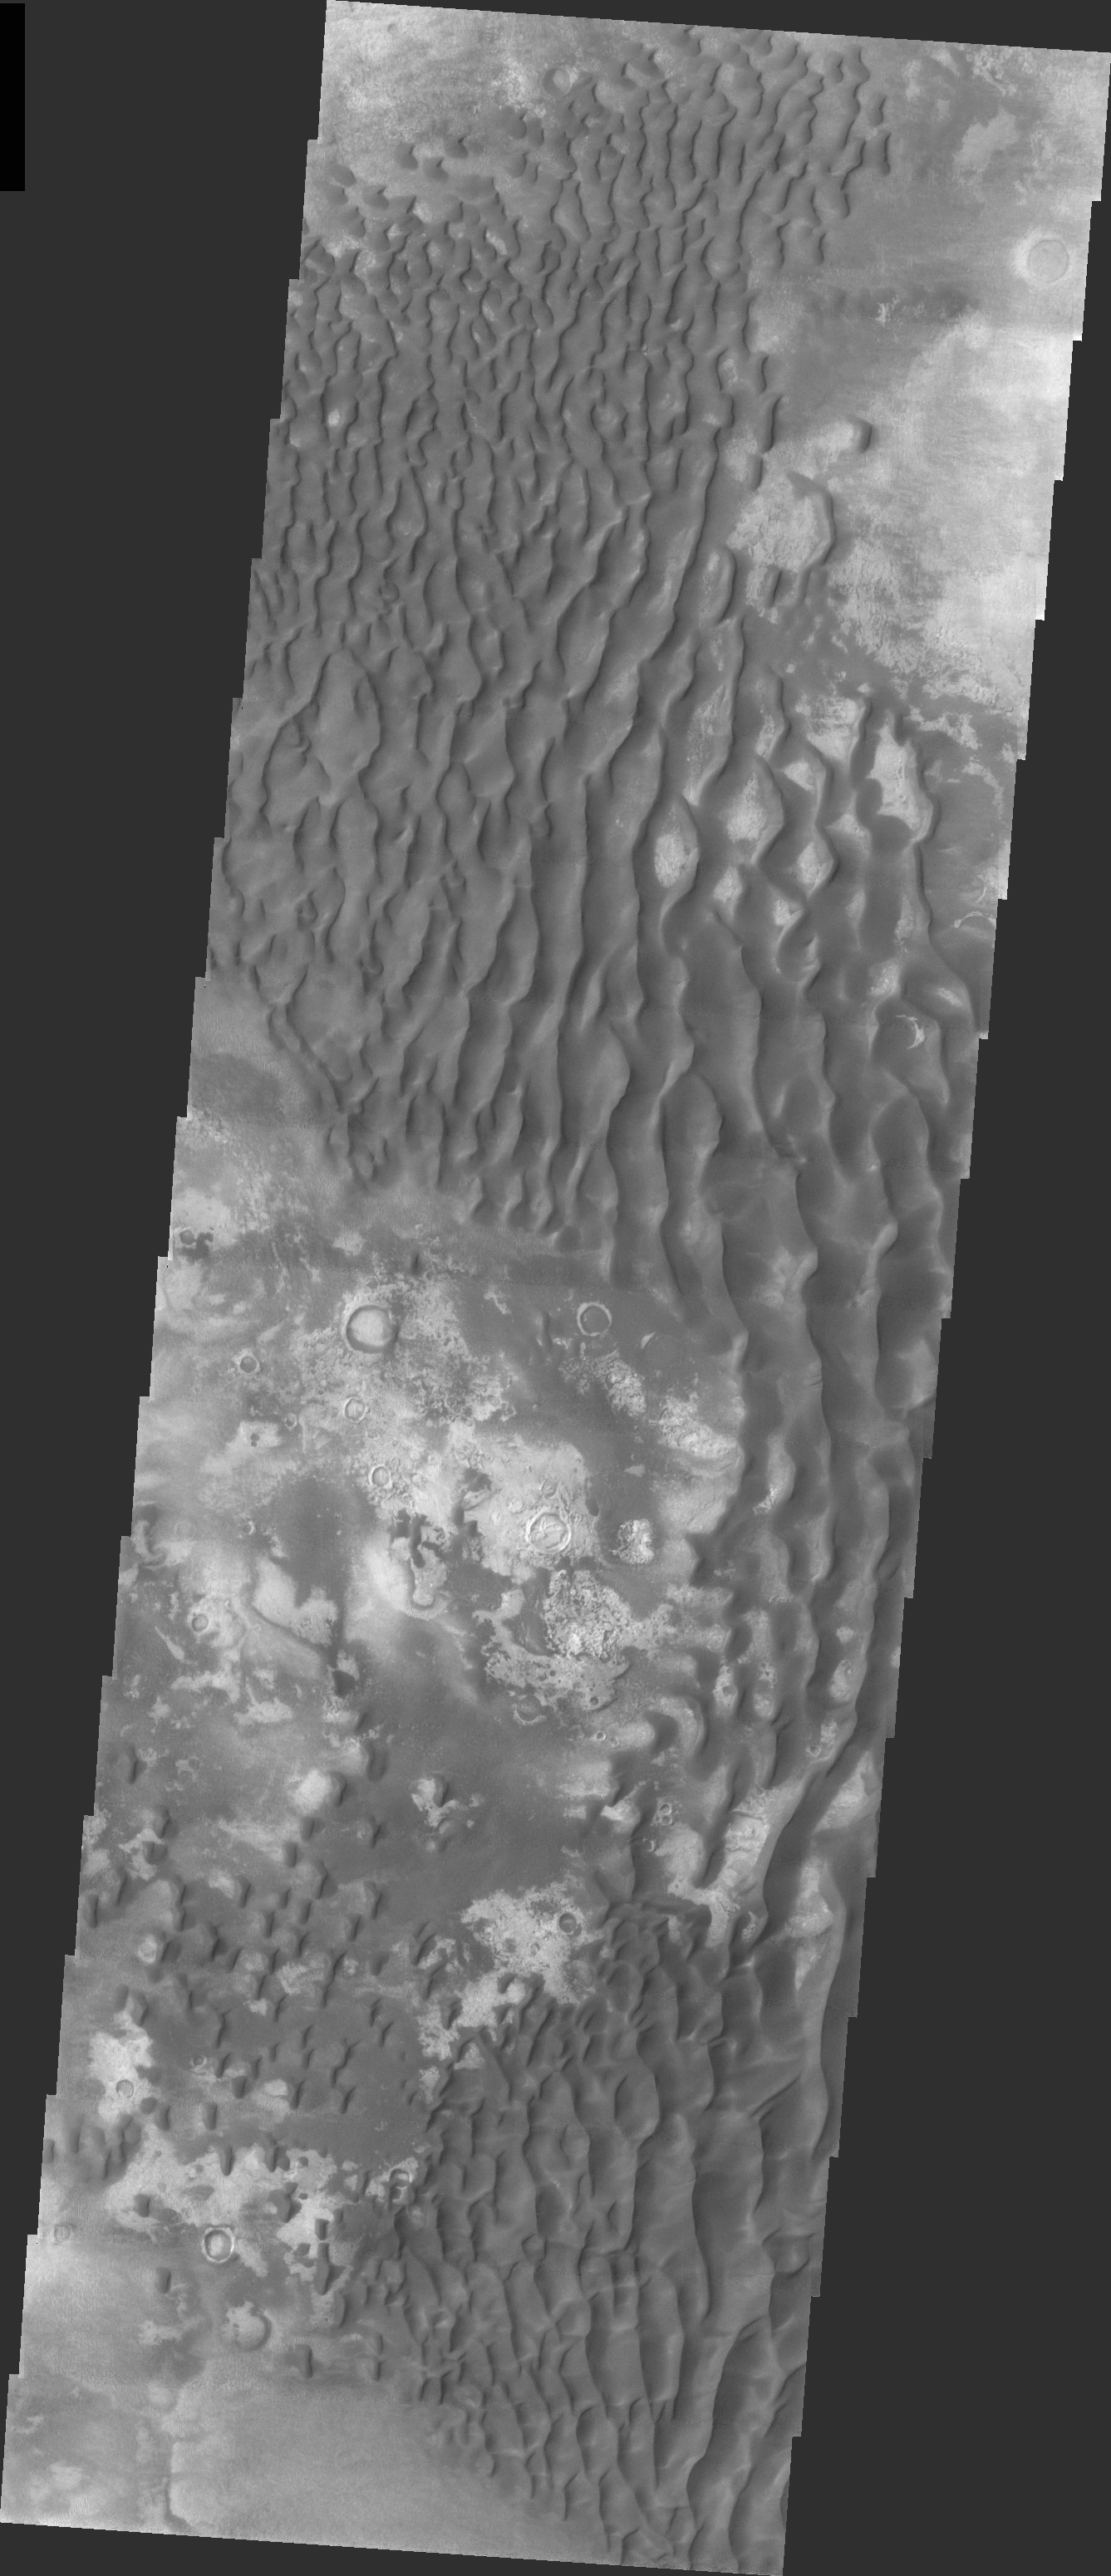

Kaiser Dunes

Released 13 April 2004

The Odyssey spacecraft has completed a full Mars year of observations of the red planet. For the next several weeks the Image of the Day will look back over this first mars year. It will focus on four themes: 1) the poles – with the seasonal changes seen in the retreat and expansion of the caps; 2) craters – with a variety of morphologies relating to impact materials and later alteration, both infilling and exhumation; 3) channels – the clues to liquid surface flow; and 4) volcanic flow features. While some images have helped answer questions about the history of Mars, many have raised new questions that are still being investigated as Odyssey continues collecting data as it orbits Mars.

This daytime VIS image was collected on May 7, 2002 during the southern fall season in Kaiser Crater.

Image information: VIS instrument. Latitude -46.9, Longitude 19.3 East (340.7 West). 19 meter/pixel resolution.

Note: this THEMIS visual image has not been radiometrically nor geometrically calibrated for this preliminary release. An empirical correction has been performed to remove instrumental effects. A linear shift has been applied in the cross-track and down-track direction to approximate spacecraft and planetary motion. Fully calibrated and geometrically projected images will be released through the Planetary Data System in accordance with Project policies at a later time.

NASA’s Jet Propulsion Laboratory manages the 2001 Mars Odyssey mission for NASA’s Office of Space Science, Washington, D.C. The Thermal Emission Imaging System (THEMIS) was developed by Arizona State University, Tempe, in collaboration with Raytheon Santa Barbara Remote Sensing. The THEMIS investigation is led by Dr. Philip Christensen at Arizona State University. Lockheed Martin Astronautics, Denver, is the prime contractor for the Odyssey project, and developed and built the orbiter. Mission operations are conducted jointly from Lockheed Martin and from JPL, a division of the California Institute of Technology in Pasadena.

Credit: NASA/JPL/Arizona State University